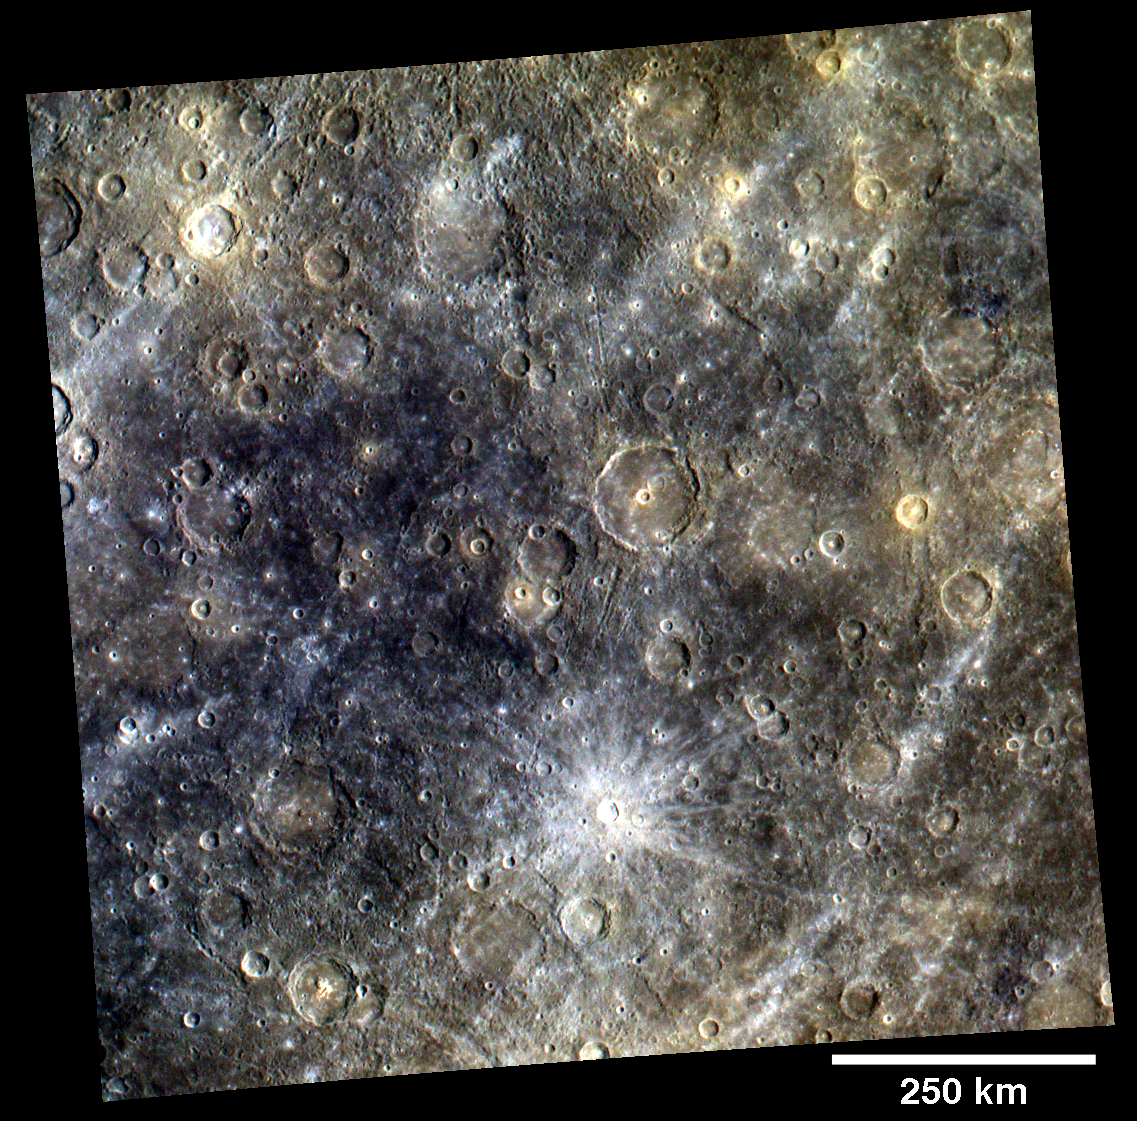

Mapping Mercury’s Surface in Color

In addition to the surface morphology base map, MDIS is currently acquiring a color base map during the mission’s first 176 days. The color base map is composed of WAC images taken through eight different narrow-band color filters and will cover more than 90% of Mercury’s surface at an average resolution of 1 km/pixel (0.6 miles/pixel) or better. In contrast to the imaging conditions best suited for seeing surface topography, the highest-quality color images of Mercury’s surface are obtained when both the spacecraft and the Sun are overhead and shadows are limited. The eight different color filters of the WAC that are used to create the color base map have central wavelengths of 430, 480, 560, 630, 750, 830, 900, and 1000 nm. The images acquired through these narrow-band filters are combined to create color images that accentuate color differences on Mercury’s surface. As an example, this image was created by using three images acquired as part of the color base map with the central wavelengths of 1000, 750, and 430 nm displayed in red, green, and blue, respectively. The bright, rayed crater is Snorri (21 km diameter).

On March 17, 2011 (March 18, 2011, UTC), MESSENGER became the first spacecraft ever to orbit the planet Mercury. The mission is currently in its commissioning phase, during which spacecraft and instrument performance are verified through a series of specially designed checkout activities. In the course of the one-year primary mission, the spacecraft’s seven scientific instruments and radio science investigation will unravel the history and evolution of the Solar System’s innermost planet. Visit the Why Mercury? section of this website to learn more about the science questions that the MESSENGER mission has set out to answer.

Date acquired: April 15, 2011
Image Mission Elapsed Time (MET): 2113702871, 211370291, 211370307
Image ID: 134764, 134765, 134769
Instrument: Wide Angle Camera (WAC) of the Mercury Dual Imaging System (MDIS)
WAC filter: 9 (1000 nanometers), 7 (750 nanometers), 6 (430 nanometers)
Center Latitude: -3.54°
Center Longitude: 275.7° E
Resolution: 953 meters/pixel
Scale: A scale bar of 250 kilometers is given on the image
Incidence Angle: 39.3°
Emission Angle: 0.2°
Phase Angle: 39.4°

These images are from MESSENGER, a NASA Discovery mission to conduct the first orbital study of the innermost planet, Mercury. For information regarding the use of images, see the MESSENGER image use policy.

Credit: NASA/Johns Hopkins University Applied Physics Laboratory/Carnegie Institution of Washington